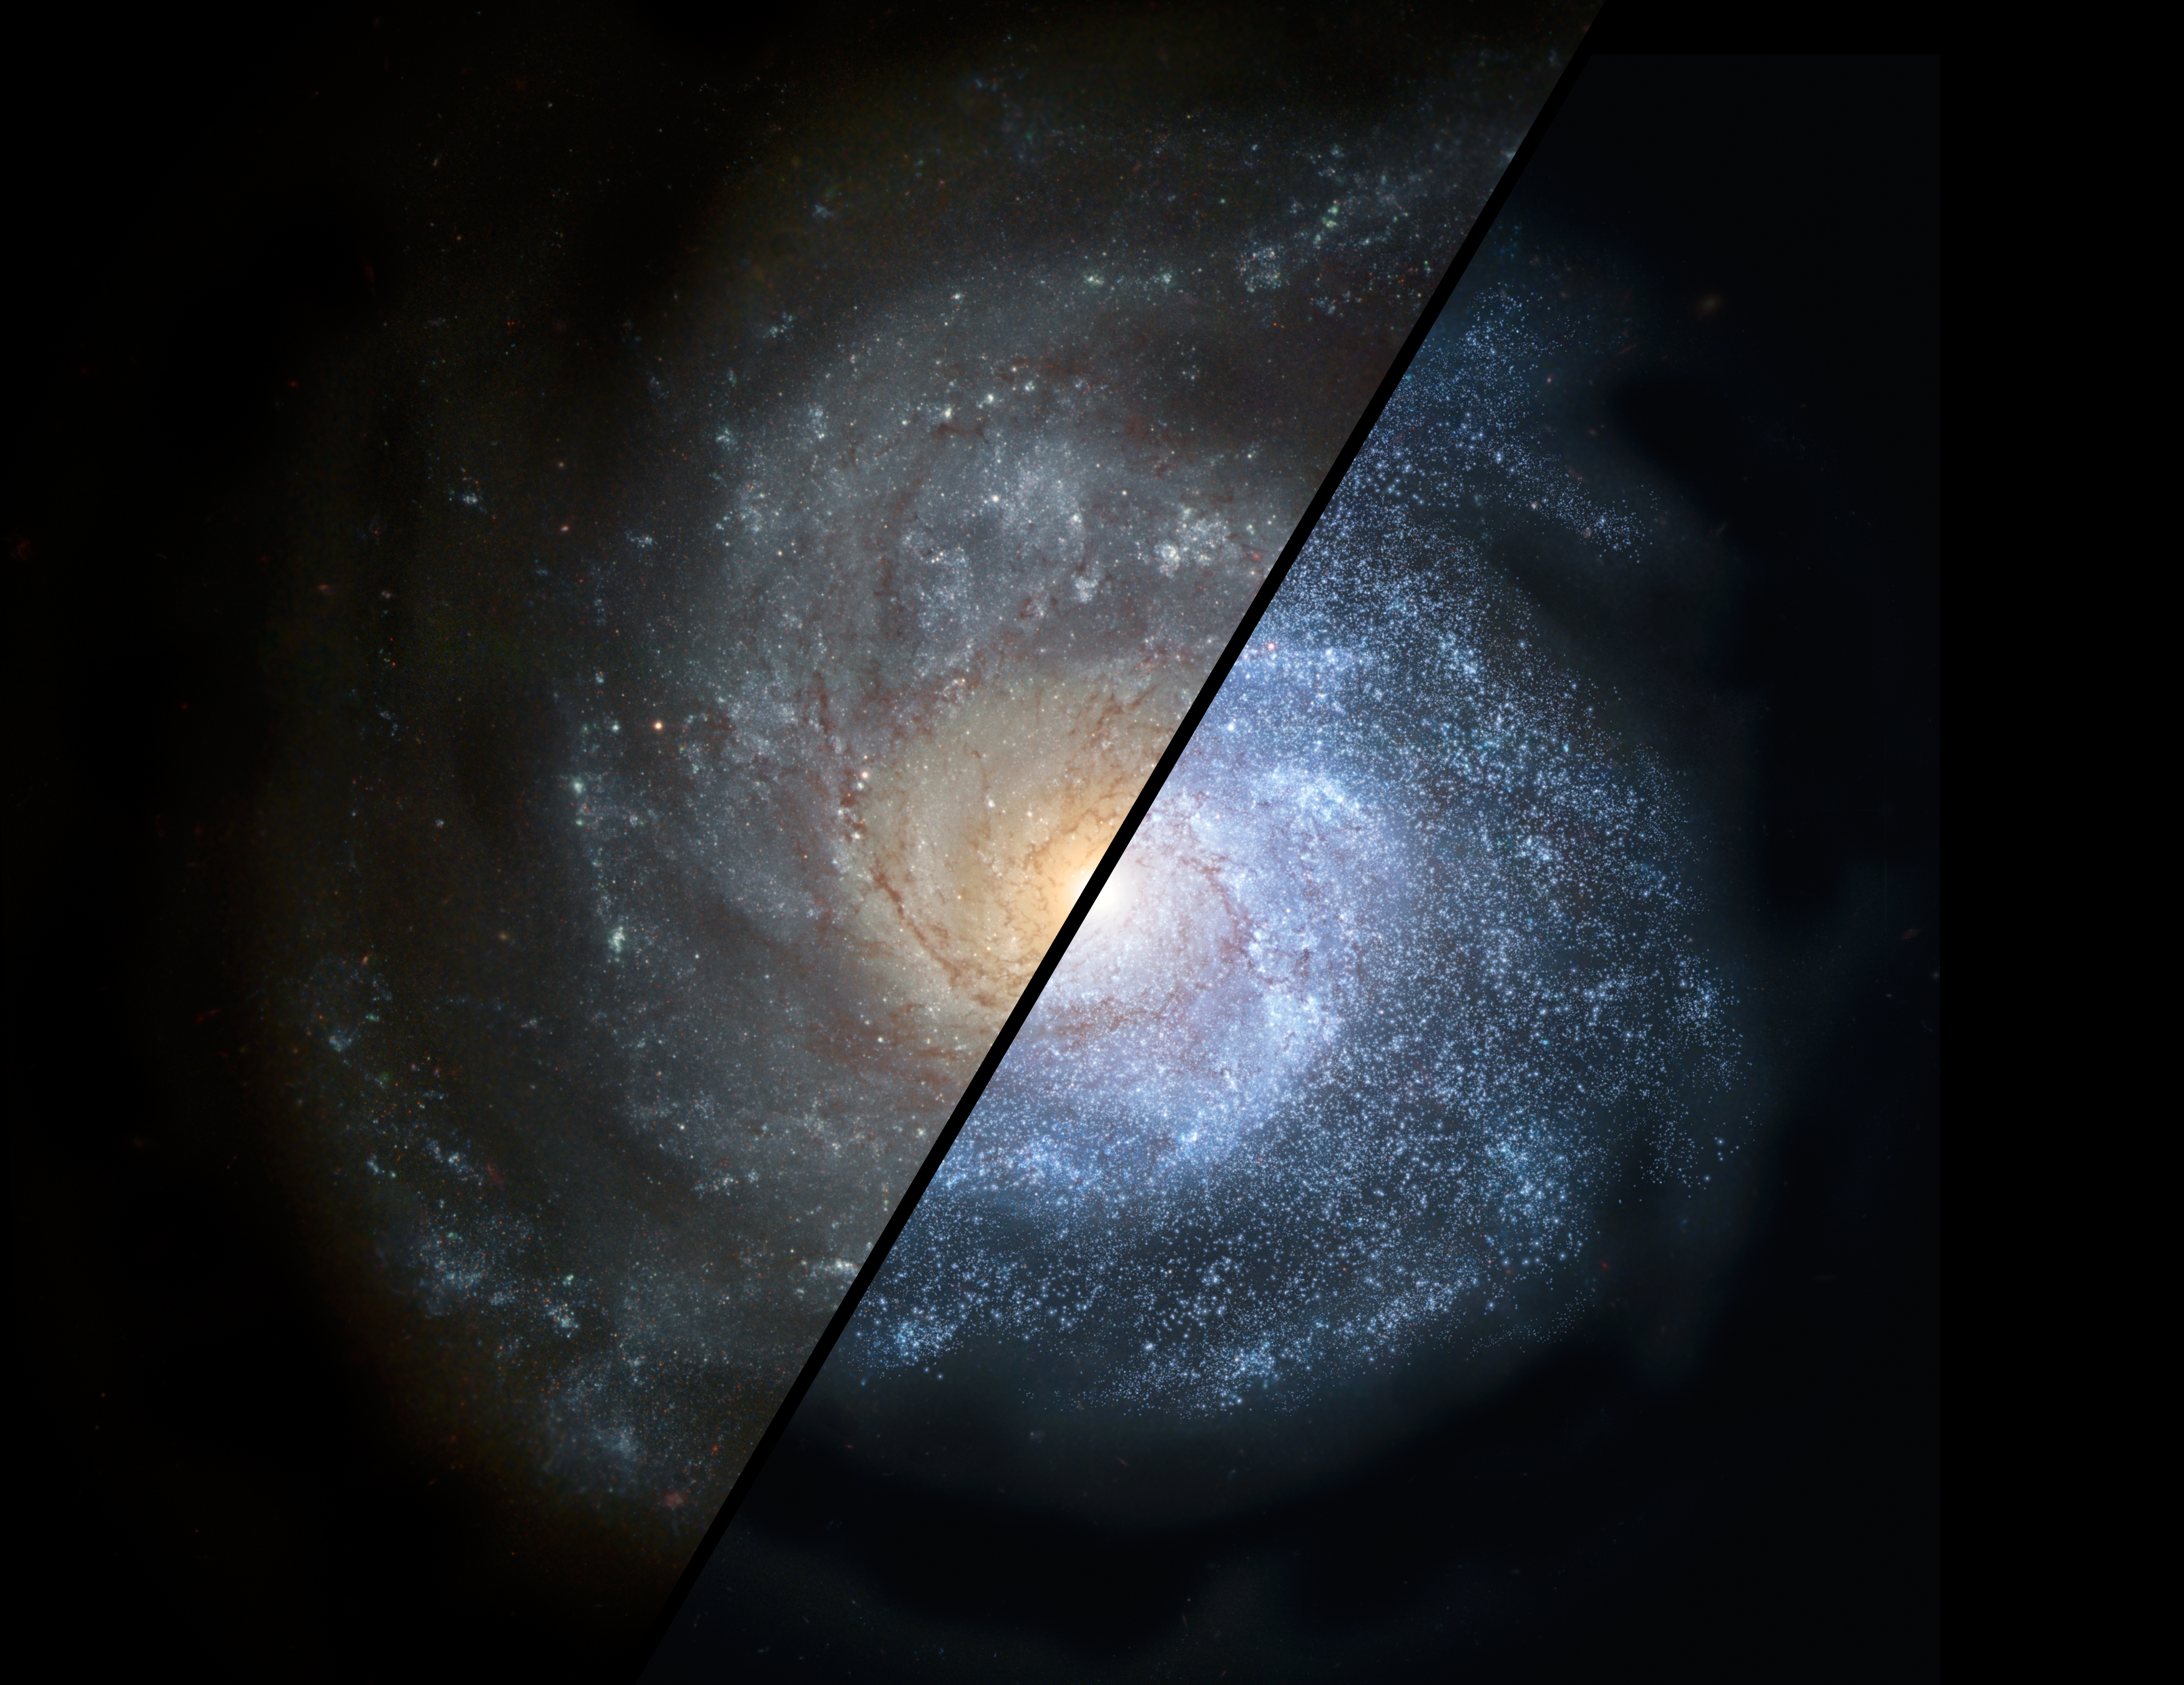

Galaxies Near and Far

This split view shows how a normal spiral galaxy around our local universe (left) might have looked back in the distant universe, when astronomers think galaxies would have been filled with larger populations of hot, bright stars (right).

NASA's Spitzer Space Telescope discovered that distant populations of galaxies formed massive, bright stars more commonly than today's "diet-conscious" galaxies. Such early galaxies would have been brighter, bluer and more irregular than spiral galaxies today due to the large proportion of massive stars.

The Spitzer observations also demonstrate that these distant galaxies fed off steady streams of gas, rather than bursts of gas stirred up from collisions with other galaxies.

This artist's rendering is derived from the Hubble image of NGC 1309.

Credit: NASA/JPL-Caltech/STScI/R. Hurt (SSC)